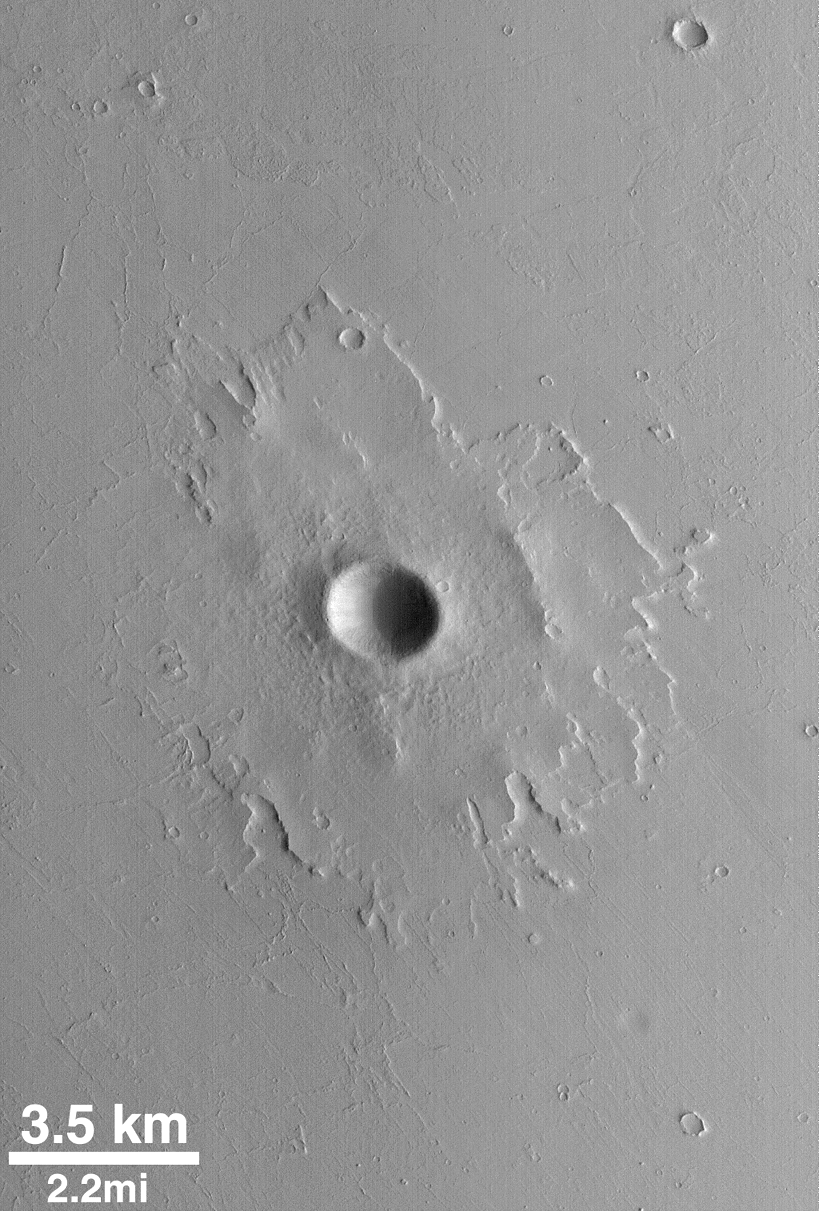

Pedestal Crater

The upper layer of the plains surrounding this impact crater have been stripped and deflated by wind. The rocky ejecta of the crater, however, protected the material beneath the ejecta blanket from such erosion. This process also gives the ejecta deposit a “raised relief” appearance. MOC image from July 6, 1998.

Credit: NASA/JPL/MSSS